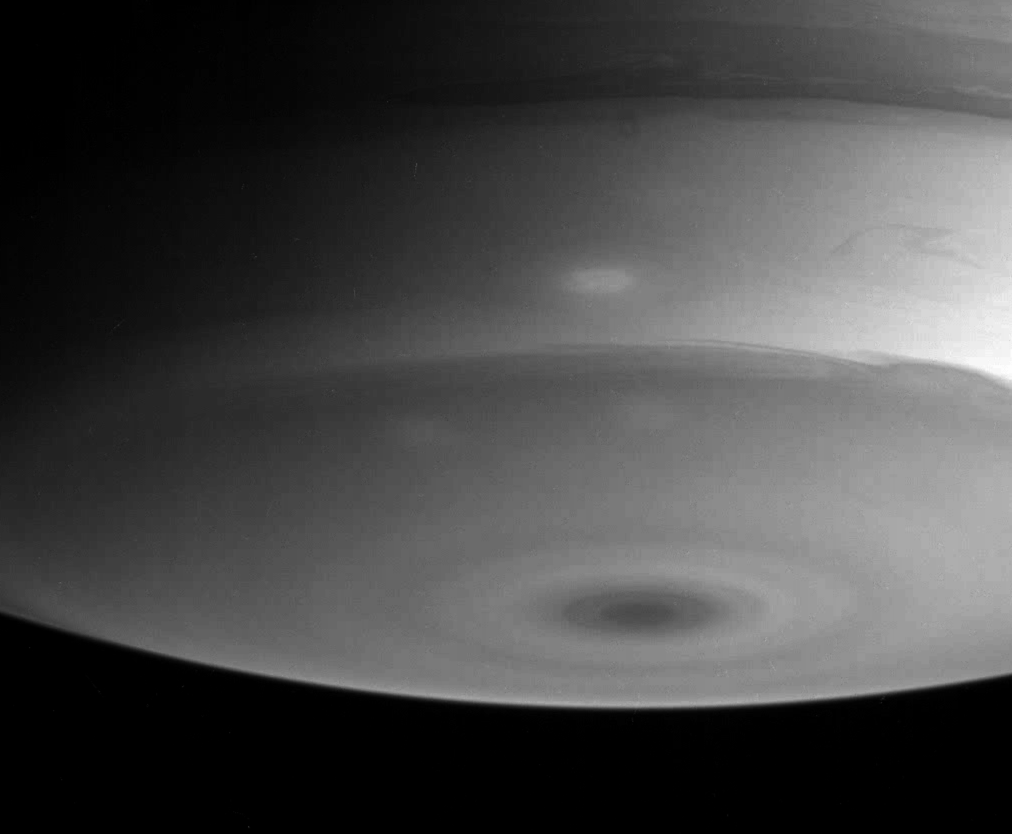

Active Atmosphere

Saturn’s atmosphere displays elegant structural detail in this image of the southern polar region. Swirls, fingers of clouds and three subtle brighter spots are visible here as they race around the planet. A dark spot surrounded by concentric rings marks the south pole.

The image was taken with the Cassini spacecraft narrow angle camera on July 13, 2004, from a distance of 5.1 million kilometers (3.2 million miles) from Saturn, through a filter sensitive to wavelengths of infrared light centered at 889 nanometers. The image scale is 30 kilometers (19 miles) per pixel. Contrast has been enhanced slightly to aid visibility.

The Cassini-Huygens mission is a cooperative project of NASA, the European Space Agency and the Italian Space Agency. The Jet Propulsion Laboratory, a division of the California Institute of Technology in Pasadena, manages the Cassini-Huygens mission for NASA’s Science Mission Directorate, Washington, D.C. The Cassini orbiter and its two onboard cameras were designed, developed and assembled at JPL. The imaging team is based at the Space Science Institute, Boulder, Colo.

Credit: NASA/JPL/Space Science Institute